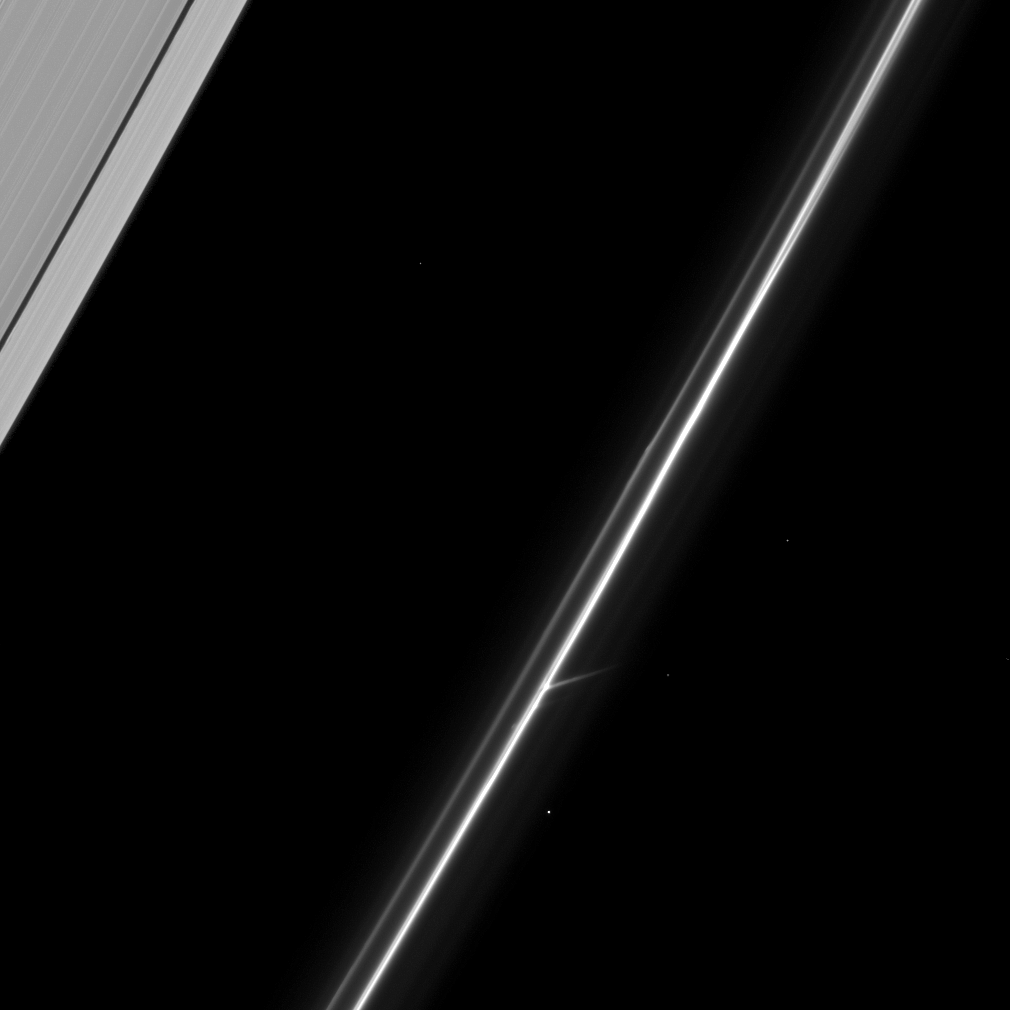

Fascinating F Ring

In the lower center of this image, the Cassini spacecraft captures an intriguing feature of Saturn’s tenuous F ring.

To learn more about this ring, see PIA07717 and PIA08397.

Several background stars are visible in this image. This view looks toward the sunlit side of the rings from about 64 degrees below the ringplane. The image was taken in visible light with the Cassini spacecraft narrow-angle camera on March 23, 2009. The view was obtained at a distance of approximately 905,000 kilometers (562,000 miles) from Saturn and at a Sun-Saturn-spacecraft, or phase, angle of 107 degrees. Image scale is 5 kilometers (3 miles) per pixel.

The Cassini-Huygens mission is a cooperative project of NASA, the European Space Agency and the Italian Space Agency. The Jet Propulsion Laboratory, a division of the California Institute of Technology in Pasadena, manages the mission for NASA’s Science Mission Directorate, Washington, D.C. The Cassini orbiter and its two onboard cameras were designed, developed and assembled at JPL. The imaging operations center is based at the Space Science Institute in Boulder, Colo.

Credit: NASA/JPL/Space Science Institute